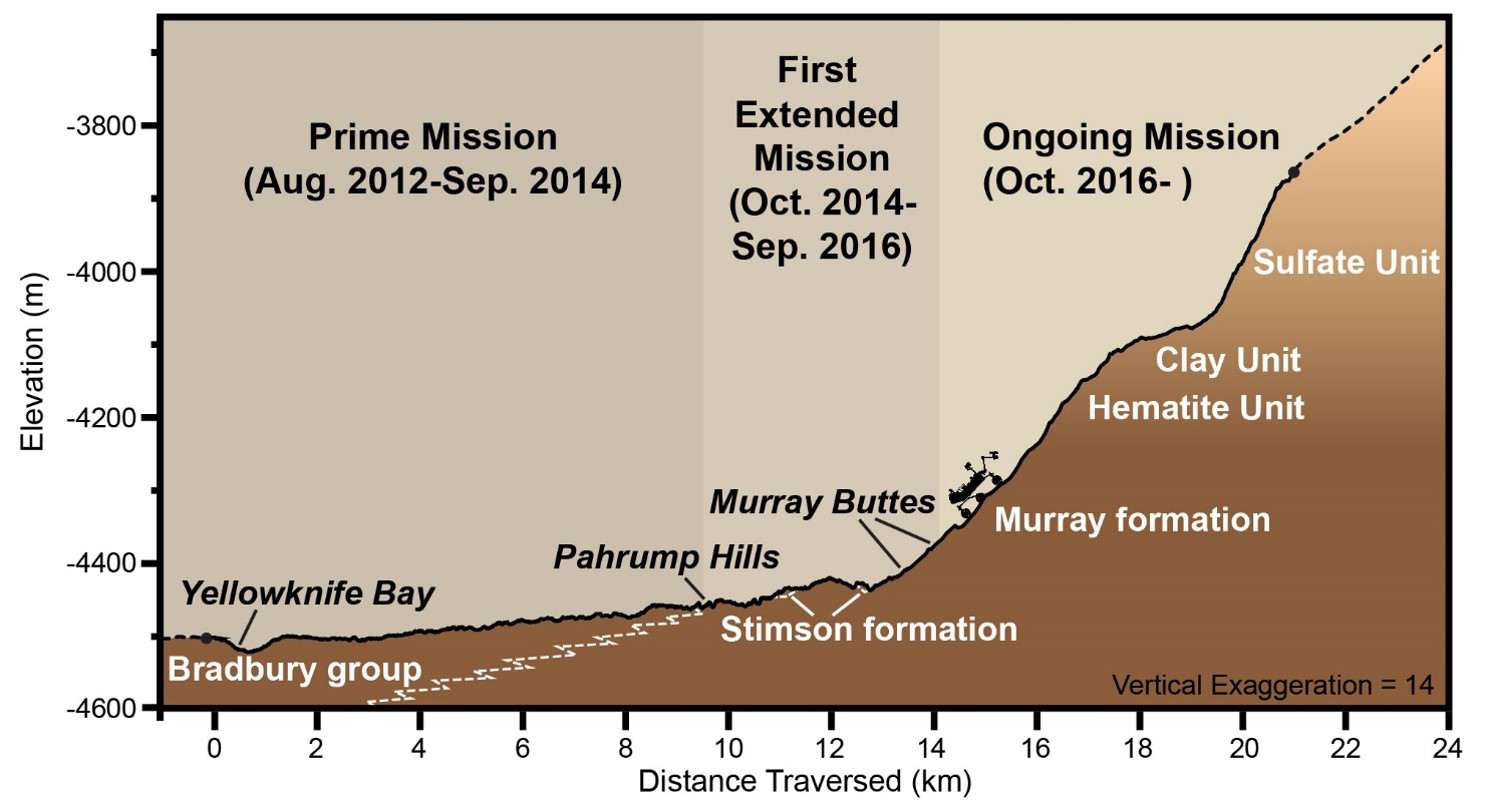

Curiosity Rover’s Martian Mission, Exaggerated Cross Section

This graphic depicts aspects of the driving distance, elevation, geological units and time intervals of NASA’s Curiosity Mars rover mission, as of late 2016. The vertical dimension is exaggerated 14-fold compared with the horizontal dimension, for presentation-screen proportions.

As of early December 2016, Curiosity had driven 9.3 miles (15 kilometers) since its August 2012 landing on the floor of Gale Crater near the base of Mount Sharp. It had climbed 541 feet (165 meters) in elevation. Elevation values shown on the vertical scale of this chart denote meters below an established zero-elevation level on Mars, which lacks a planetary “sea level.” Because Curiosity is below the zero elevation, the numbers are negative.

Presented at the 2016 AGU Fall Meeting on Dec. 13. in San Francisco, CA.

NASA’s Jet Propulsion Laboratory, a division of Caltech in Pasadena, California, manages the Mars Science Laboratory Project for NASA’s Science Mission Directorate, Washington.

Credit: NASA/JPL-Caltech